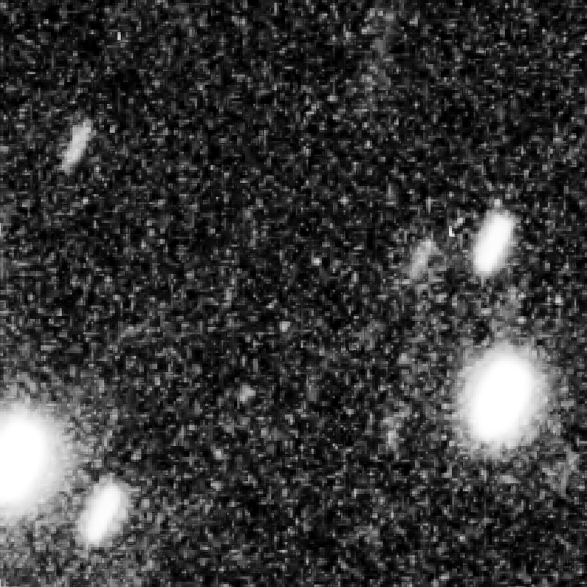

Kuiper Belt Object 0720090F

Object Name: 0720090F
Object Description: Kuiper Belt Object
Instrument: HST/WFC3/UVIS
Filters: F350LP (long pass)
Exposure Time: 31 minutes (5 x 370 seconds)

Credit: NASA, ESA, SwRI, JHU/APL, and the New Horizons KBO Search Team